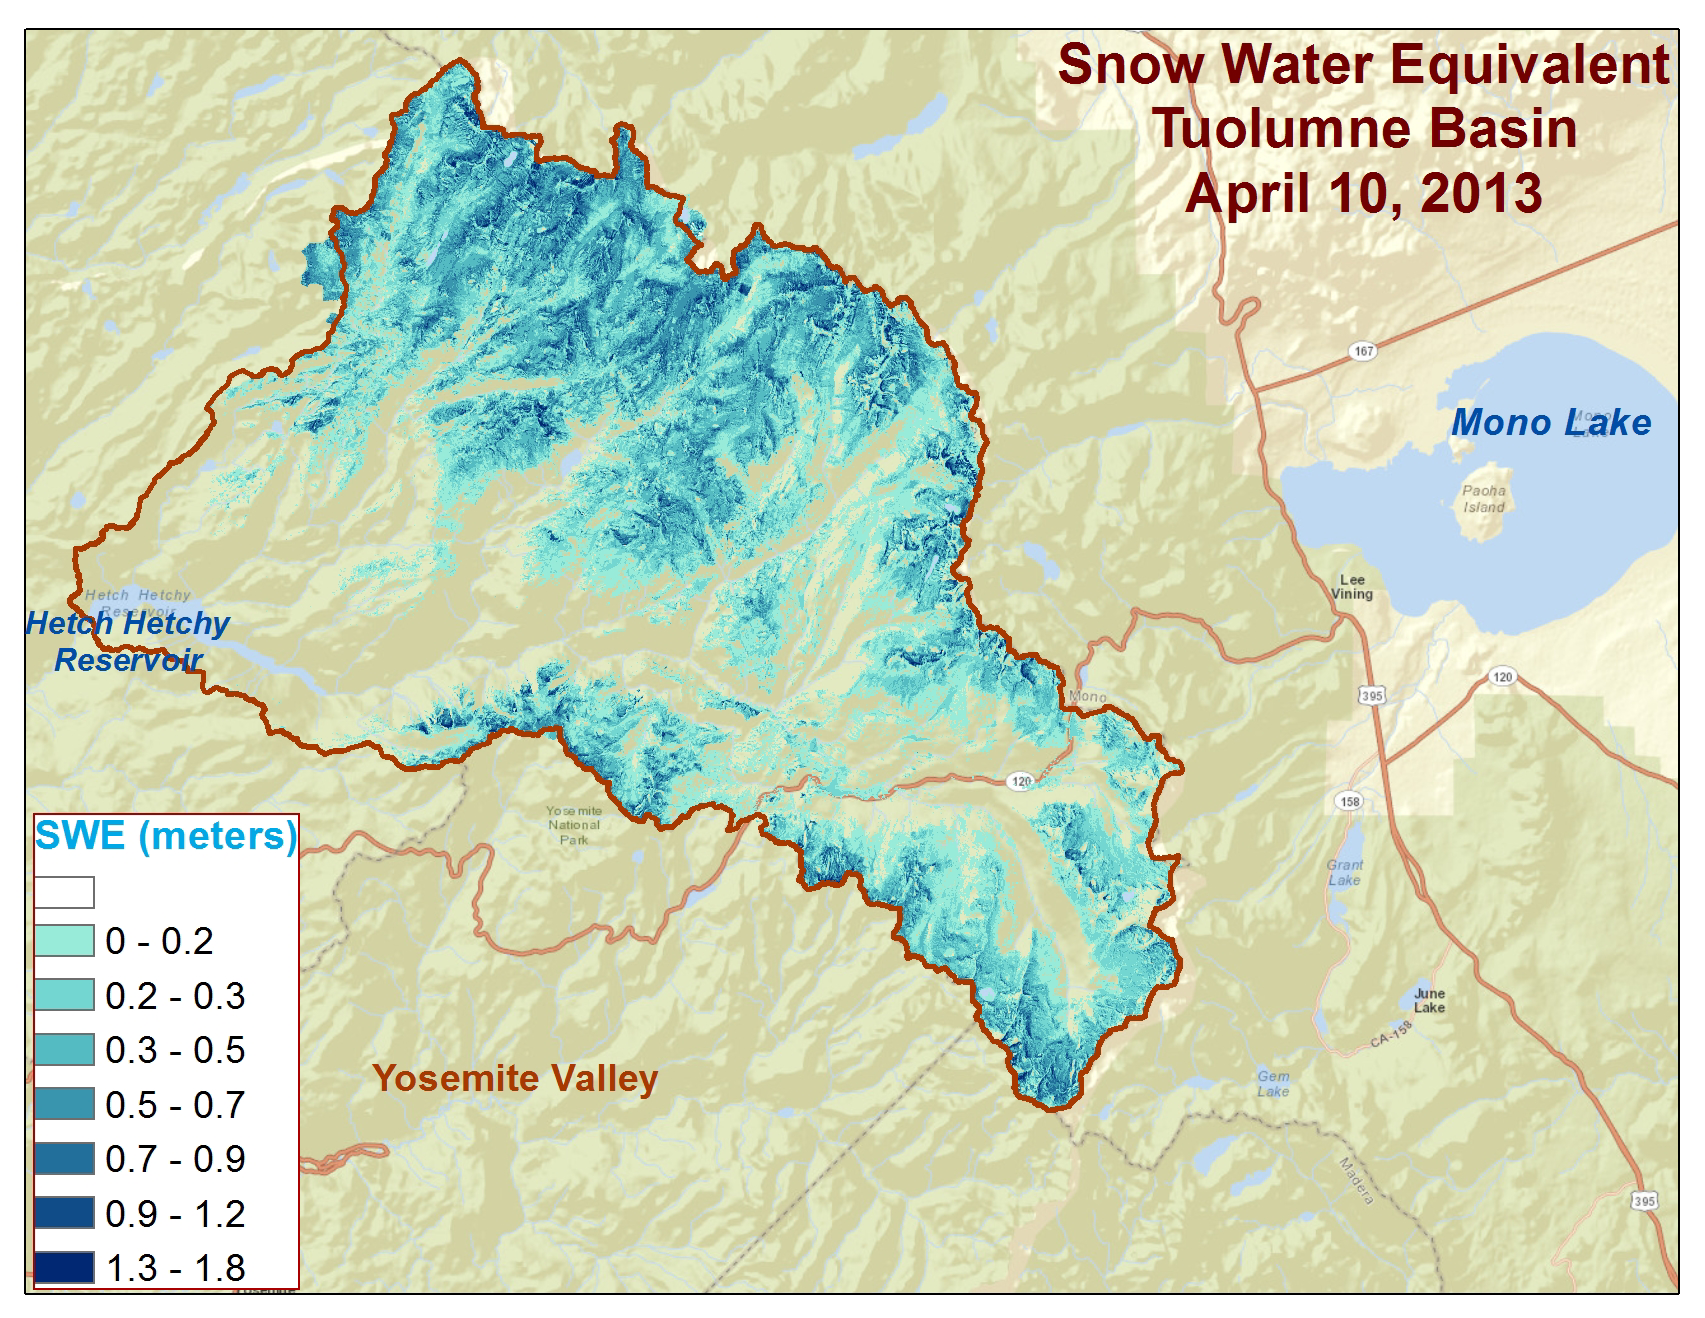

Spatial Distribution of Tuolumne River Basin Mapped by Airborne Snow Observatory

Spatial distribution of snow water equivalent across the Tuolumne River Basin from April 10 to June 1, 2013 as measured by NASA’s Airborne Snow Observatory.

Flying aboard a Twin Otter aircraft, the Airborne Snow Observatory measures two properties most critical to understanding snowmelt runoff and timing: snow depth and snow reflectivity. By combining snow depth with estimated density, snow water equivalent — the amount of water in the snow — is derived and used to calculate the amount of water that will run off. Snow reflectivity, or albedo, is the fraction of the incoming amount of sunlight reflected by snow. Subtracting reflected sunlight from incoming sunlight gives the absorbed sunlight, which largely controls the speed of snowmelt and timing of its runoff.

For more information about the Airborne Snow Observatory, visit: http://aso.jpl.nasa.gov/. For more on NASA’s Airborne Science program, visit: http://airbornescience.nasa.gov.

The California Institute of Technology in Pasadena manages JPL for NASA.

Credit: NASA/JPL-Caltech